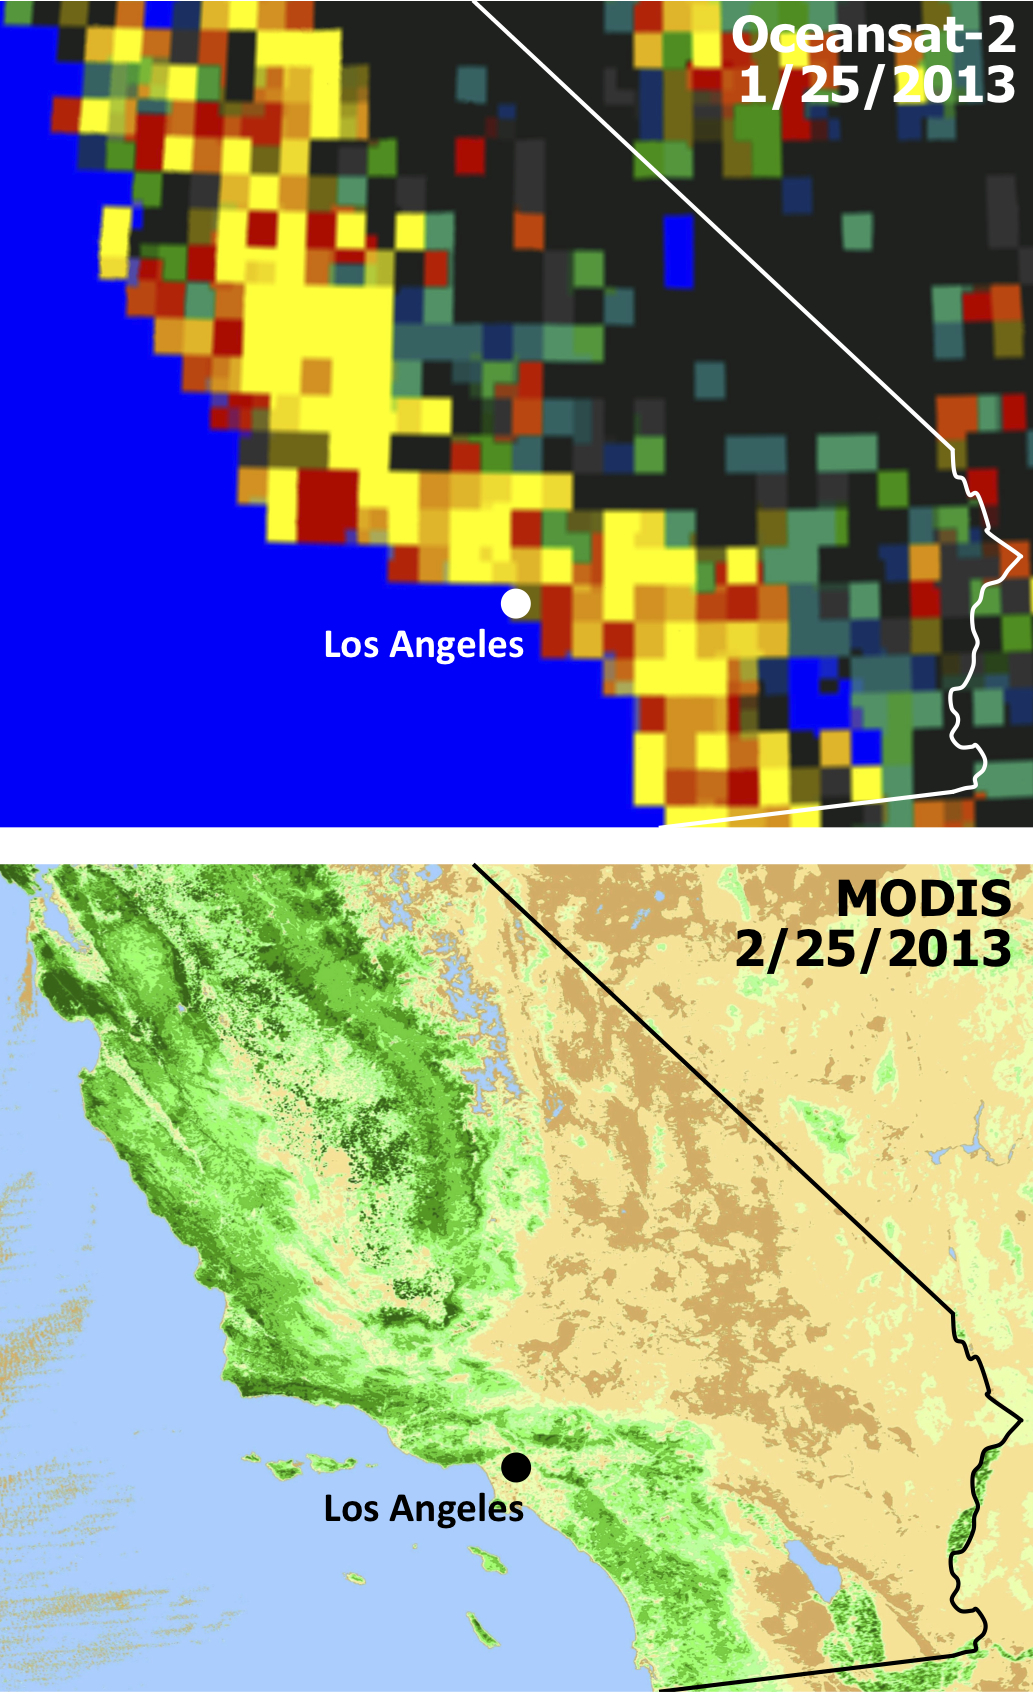

Satellites See Double Jeopardy for Socal Fire Season

Extensive and persistent rains between Jan. 24 and Jan. 27, 2013, significantly increased soil moisture and enhanced vegetation growth in Southern California. The upper panel represents changes in soil moisture measured by the Indian Oceansat-2 satellite on Jan. 25, 2013. Wet areas — those with more than a 10-percent increase in soil moisture — are shown in yellow. The lower panel depicts vegetation conditions as represented by the Normalized Difference Vegetation Index measured by NASA’s Moderate Resolution Imaging Spectroradiometer (MODIS) sensor on NASA’s Aqua spacecraft on Feb. 25, 2013, when vegetation had been growing rapidly since the period of rain in January. Darker green areas represent more vegetation.

New insights into two factors that are creating a potentially volatile Southern California wildfire season come from an ongoing project using NASA and Indian satellite data by scientists at NASA’s Jet Propulsion Laboratory, Pasadena, Calif.; and Chapman University, Orange, Calif.

The scientists tracked the relationship between rainfall and the growth and drying-out of vegetation in recent months, during an abnormally dry year. They found the timing of rains triggered regional vegetation growth in January and early February, which then dried out faster than normal during a period of low rainfall, strong winds and high temperatures in March and April. The combination likely elevates wildfire risks by increasing available fuel.

The two institutions are combining satellite datasets to monitor moisture changes in vegetation and soil across Southern California’s vast wilderness areas in order to identify early warning signs of potential wildfires. The scientists are using measurements of soil moisture change from the Indian Oceansat-2 satellite scatterometer (OSCAT) and of vegetation stress from the Moderate Resolution Imaging Spectroradiometer (MODIS) sensor on NASA’s Aqua satellite.

The MODIS instrument is managed by NASA’s Goddard Space Flight Center, Greenbelt, Md. For further information, access the MODIS home page at http://modis.gsfc.nasa.gov.

The California Institute of Technology in Pasadena manages JPL for NASA.

Credit: NASA/JPL-Caltech/ISRO